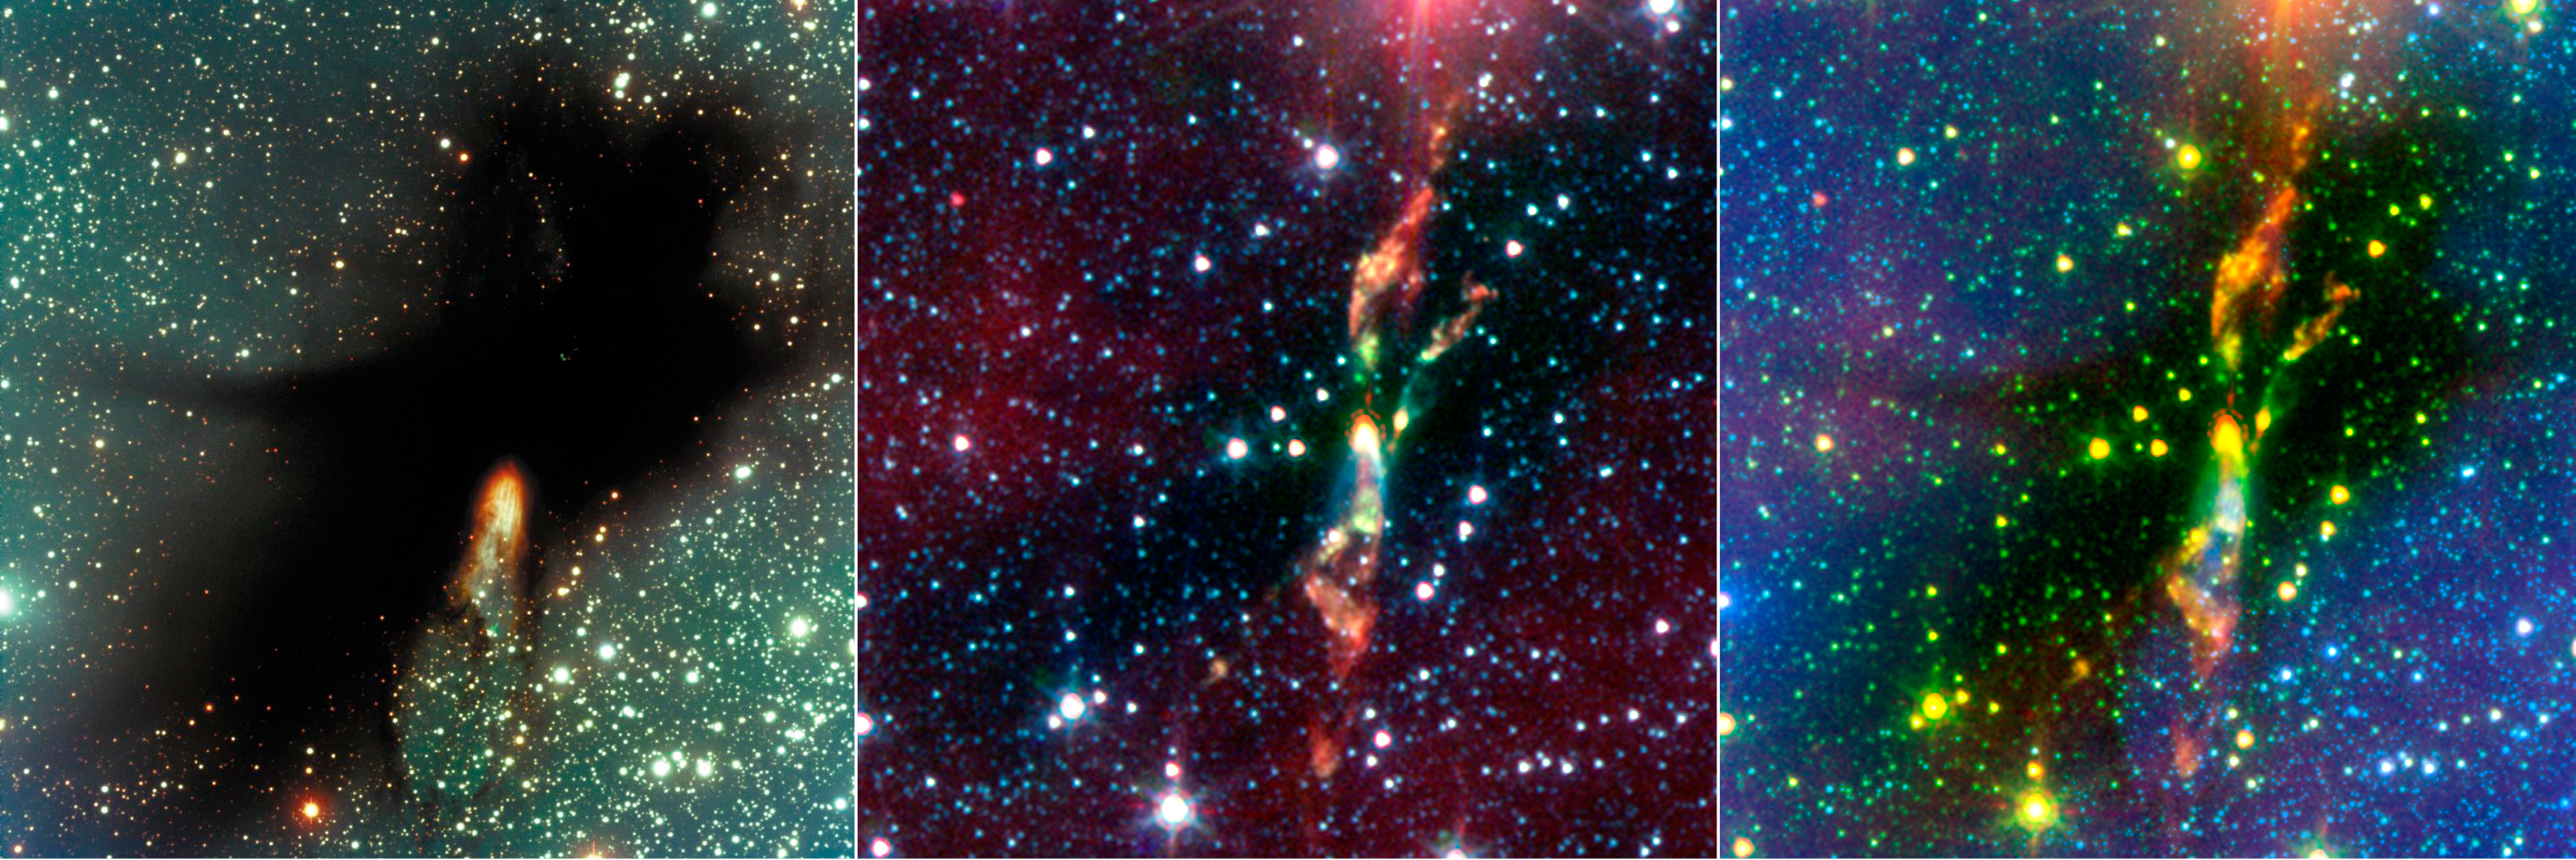

Spitzer Digs Up Hidden Stars

3-Panel Version
Figure 1

Visible Light
Figure 2Infrared (IRAC)
Figure 3Combined
Figure 4
Two rambunctious young stars are destroying their natal dust cloud with powerful jets of radiation, in an infrared image from NASA’s Spitzer Space Telescope.

The stars are located approximately 600 light-years away in a cosmic cloud called BHR 71. In visible light (left panel), BHR 71 is just a large black structure. The burst of yellow light toward the bottom of the cloud is the only indication that stars might be forming inside. In infrared light (center panel), the baby stars are shown as the bright yellow smudges toward the center. Both of these yellow spots have wisps of green shooting out of them. The green wisps reveal the beginning of a jet. Like a rainbow, the jet begins as green, then transitions to orange, and red toward the end. The combined visible-light and infrared composite (right panel) shows that a young star’s powerful jet is responsible for the rupture at the bottom of the dense cloud in the visible-light image. Astronomers know this because burst of light in the visible-light image overlaps exactly with a jet spouting-out of the left star, in the infrared image.

The jets’ changing colors reveal a cooling effect, and may suggest that the young stars are spouting out radiation in regular bursts. The green tints at the beginning of the jet reveal really hot hydrogen gas, the orange shows warm gas, and the reddish wisps at the end represent the coolest gas. The fact that gas toward the beginning of the jet is hotter than gas near the middle suggests that the stars must give off regular bursts of energy — and the material closest to the star is being heated by shockwaves from a recent stellar outburst. Meanwhile, the tints of orange reveal gas that is currently being heated by shockwaves from a previous stellar outburst. By the time these shockwaves reach the end of the jet, they have slowed down so significantly that the gas is only heated a little, and looks red. The combination of views also brings out some striking details that evaded visible-light detection. For example, the yellow dots scattered throughout the image are actually young stars forming inside BHR 71. Spitzer also uncovered another young star with jets, located to the right of the powerful jet seen in the visible-light image. Spitzer can see details that visible-light telescopes don’t, because its infrared instruments are sensitive to “heat.”

The infrared image is made up of data from Spitzer’s infrared array camera. Blue shows infrared light at 3.6 microns, green is light at 4.5 microns, and red is light at 8.0 microns.

Credit: NASA/JPL-Caltech/Harvard-Smithsonian CfA